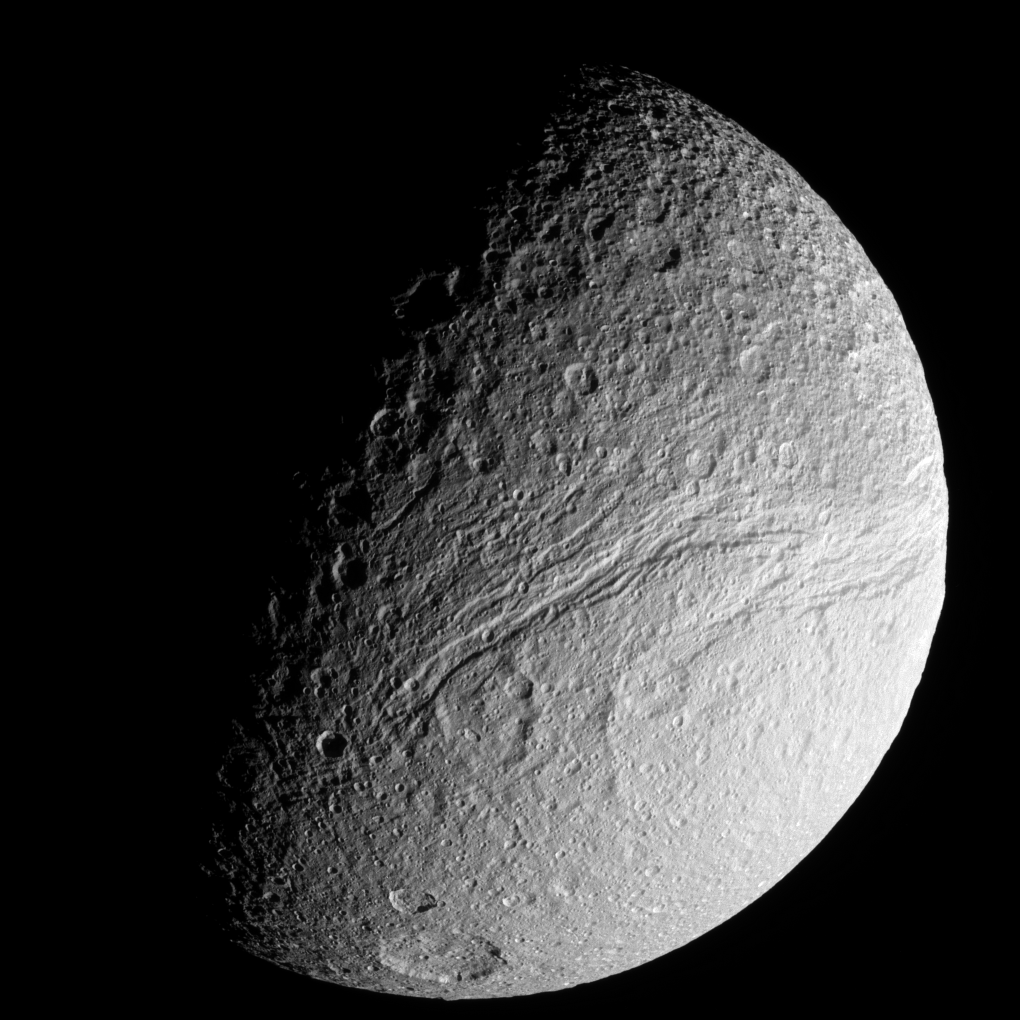

Canyons’ End

The Cassini spacecraft provides an excellent view of the southernmost reaches of the great rift of Tethys—Ithaca Chasma.

The view is centered on terrain at 43 degrees south latitude, 52 degrees west longitude. North on Tethys (1,062 kilometers, or 660 miles across) is up and rotated 28 degrees to the right.

The image was taken in visible green light with the Cassini spacecraft narrow-angle camera on May 10, 2008. The view was acquired at a distance of approximately 183,000 kilometers (114,000 miles) from Tethys and at a Sun-Tethys-spacecraft, or phase, angle of 73 degrees. Image scale is 1 kilometer (0.6 mile) per pixel.

The Cassini-Huygens mission is a cooperative project of NASA, the European Space Agency and the Italian Space Agency. The Jet Propulsion Laboratory, a division of the California Institute of Technology in Pasadena, manages the mission for NASA’s Science Mission Directorate, Washington, D.C. The Cassini orbiter and its two onboard cameras were designed, developed and assembled at JPL. The imaging operations center is based at the Space Science Institute in Boulder, Colo.

Credit: NASA/JPL/Space Science Institute